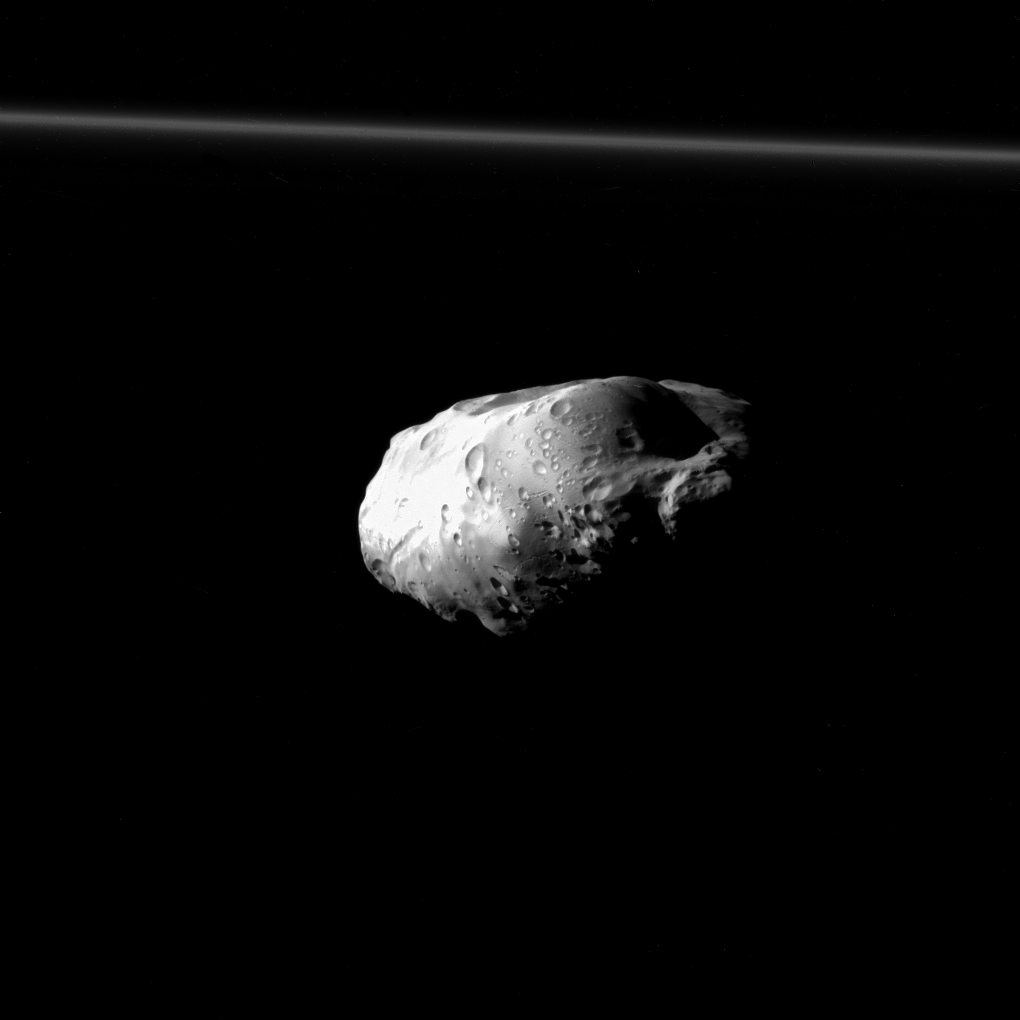

Prometheus Up Close

NASA’s Cassini spacecraft spied details on the pockmarked surface of Saturn’s moon Prometheus (86 kilometers, or 53 miles across) during a moderately close flyby on Dec. 6, 2015. This is one of Cassini’s highest resolution views of Prometheus, along with PIA18186 and PIA12593.

This view looks towards the anti-Saturn side of Prometheus. North on Prometheus is up. The image was taken in visible light with the Cassini spacecraft narrow-angle camera.

The view was acquired at a distance of approximately 23,000 miles (37,000 kilometers) from Prometheus and at a Sun-Prometheus-spacecraft, or phase, angle of 87 degrees. Image scale is 722 feet (220 meters) per pixel.

Prometheus orbits Saturn just interior to the narrow F ring, which is seen here at top.

The Cassini mission is a cooperative project of NASA, ESA (the European Space Agency) and the Italian Space Agency. The Jet Propulsion Laboratory, a division of the California Institute of Technology in Pasadena, manages the mission for NASA’s Science Mission Directorate, Washington. The Cassini orbiter and its two onboard cameras were designed, developed and assembled at JPL. The imaging operations center is based at the Space Science Institute in Boulder, Colorado.

Credit: NASA/JPL-Caltech/Space Science Institute